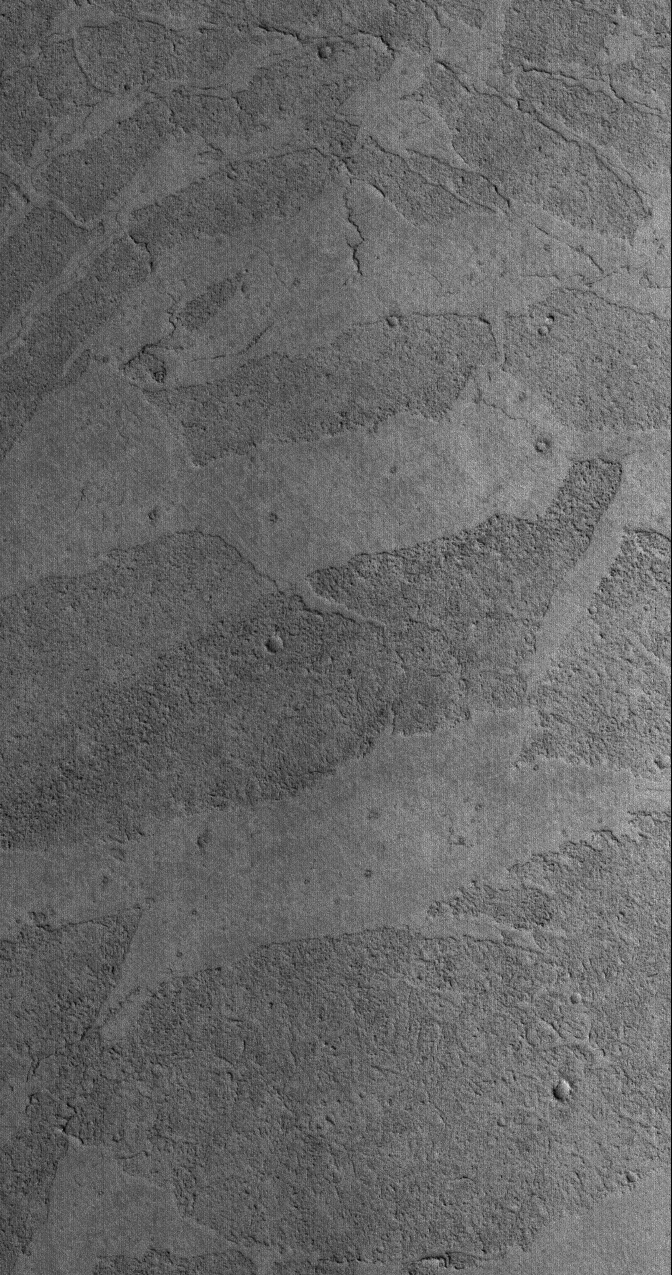

Marte Vallis Textures

20 March 2006
This Mars Global Surveyor (MGS) Mars Orbiter Camera (MOC) image shows platy flow surfaces in the Marte Vallis region of Mars. The origin of the flows is not well-understood, but as some Mars scientists have suggested, the flows may be the product of low viscosity (very fluid), high temperature volcanic eruptions, or perhaps they are the remains of large-scale mud flows. In either case, the materials are solid and hold a record of small meteor impact craters, thus indicating that they are not composed of ice, as still others have speculated.

Location near: 6.7°N, 182.0°W
Image width: ~3 km (~1.9 mi)
Illumination from: lower left
Season: Northern Winter

Credit: NASA/JPL/Malin Space Science Systems